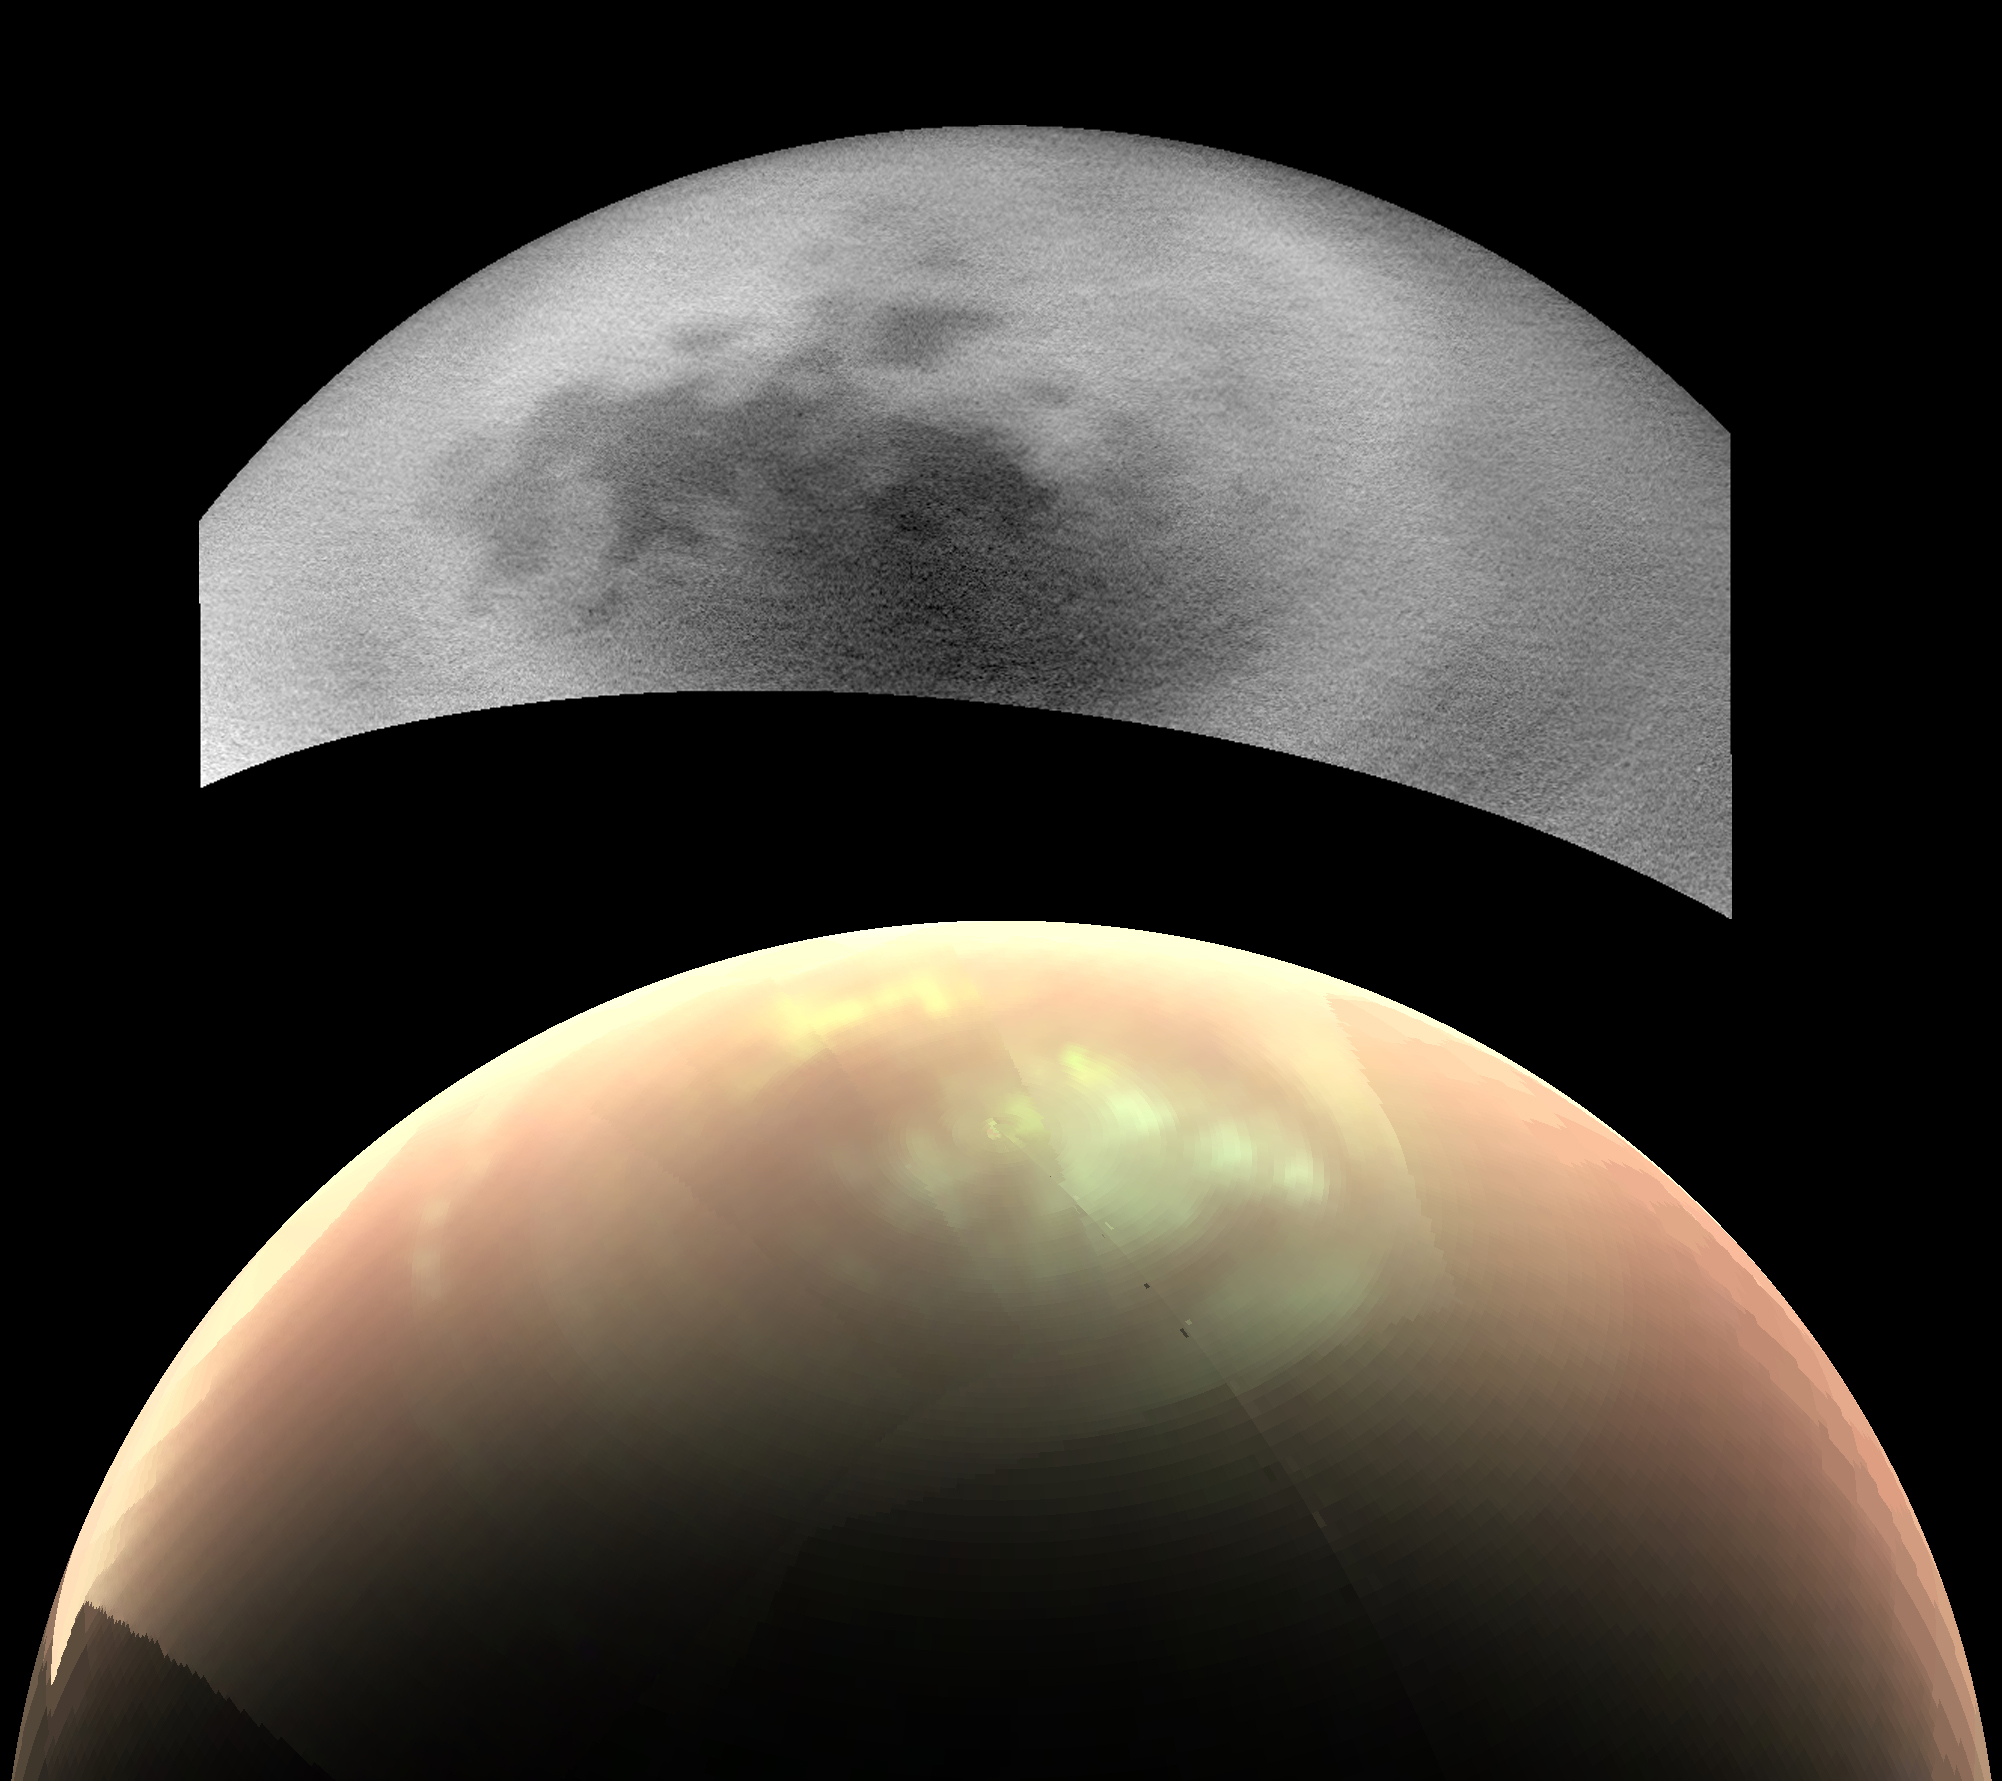

Titan’s Mystery Clouds

This comparison of two views from NASA’s Cassini spacecraft, taken fairly close together in time, illustrates a peculiar mystery: Why would clouds on Saturn’s moon Titan be visible in some images, but not in others?

In the top view, a near-infrared image from Cassini’s imaging cameras, the skies above Saturn’s moon Titan look relatively cloud free. But in the bottom view, at longer infrared wavelengths, Cassini sees a large field of bright clouds. Even though these views were taken at different wavelengths, researchers would expect at least a hint of the clouds to show up in the upper image. Thus they have been trying to understand what’s behind the difference.

As northern summer approaches on Titan, atmospheric models have predicted that clouds will become more common at high northern latitudes, similar to what was observed at high southern latitudes during Titan’s late southern summer in 2004. Cassini’s Imaging Science Subsystem (ISS) and Visual and Infrared Mapping Spectrometer (VIMS) teams have been observing Titan to document changes in weather patterns as the seasons change, and there is particular interest in following the onset of clouds in the north polar region where Titan’s lakes and seas are concentrated.

Cassini’s “T120” and “T121” flybys of Titan, on June 7 and July 25, 2016, respectively, provided views of high northern latitudes over extended time periods — more than 24 hours during both flybys. Intriguingly, the ISS and VIMS observations appear strikingly different from each other. In the ISS observations (monochrome image at top), surface features are easily identifiable and only a few small, isolated clouds were detected. In contrast, the VIMS observations (color image at bottom) suggest widespread cloud cover during both flybys. The observations were made over the same time period, so differences in illumination geometry or changes in the clouds themselves are unlikely to be the cause for the apparent discrepancy: VIMS shows persistent atmospheric features over the entire observation period and ISS consistently detects surface features with just a few localized clouds.

The answer to what could be causing the discrepancy appears to lie with Titan’s hazy atmosphere, which is much easier to see through at the longer infrared wavelengths that VIMS is sensitive to (up to 5 microns) than at the shorter, near-infrared wavelength used by ISS to image Titan’s surface and lower atmosphere (0.94 microns). High, thin cirrus clouds that are optically thicker than the atmospheric haze at longer wavelengths, but optically thinner than the haze at the shorter wavelength of the ISS observations, could be detected by VIMS and simultaneously lost in the haze to ISS — similar to trying to see a thin cloud layer on a hazy day on Earth. This phenomenon has not been seen again since July 2016, but Cassini has several more opportunities to observe Titan over the last months of the mission in 2017, and scientists will be watching to see if and how the weather changes.

These two images were taken as part of the T120 flyby on June 7 (VIMS) and 8 (ISS), 2016. The distance to Titan was about 28,000 miles (45,000 kilometers) for the VIMS image and about 398,000 miles (640,000 kilometers) for the ISS image. The VIMS image has been processed to enhance the visibility of the clouds; in this false-color view, clouds appear nearly white, atmospheric haze is pink, and surface areas would appear green.

The Cassini mission is a cooperative project of NASA, ESA (the European Space Agency) and the Italian Space Agency. The Jet Propulsion Laboratory, a division of the California Institute of Technology in Pasadena, manages the mission for NASA’s Science Mission Directorate, Washington. The Cassini orbiter and its two onboard cameras were designed, developed and assembled at JPL. The imaging operations center is based at the Space Science Institute in Boulder, Colorado. The visual and infrared mapping spectrometer team is based at the University of Arizona.

Credit: NASA/JPL-Caltech/SSI/Univ. Arizona/Univ. Idaho